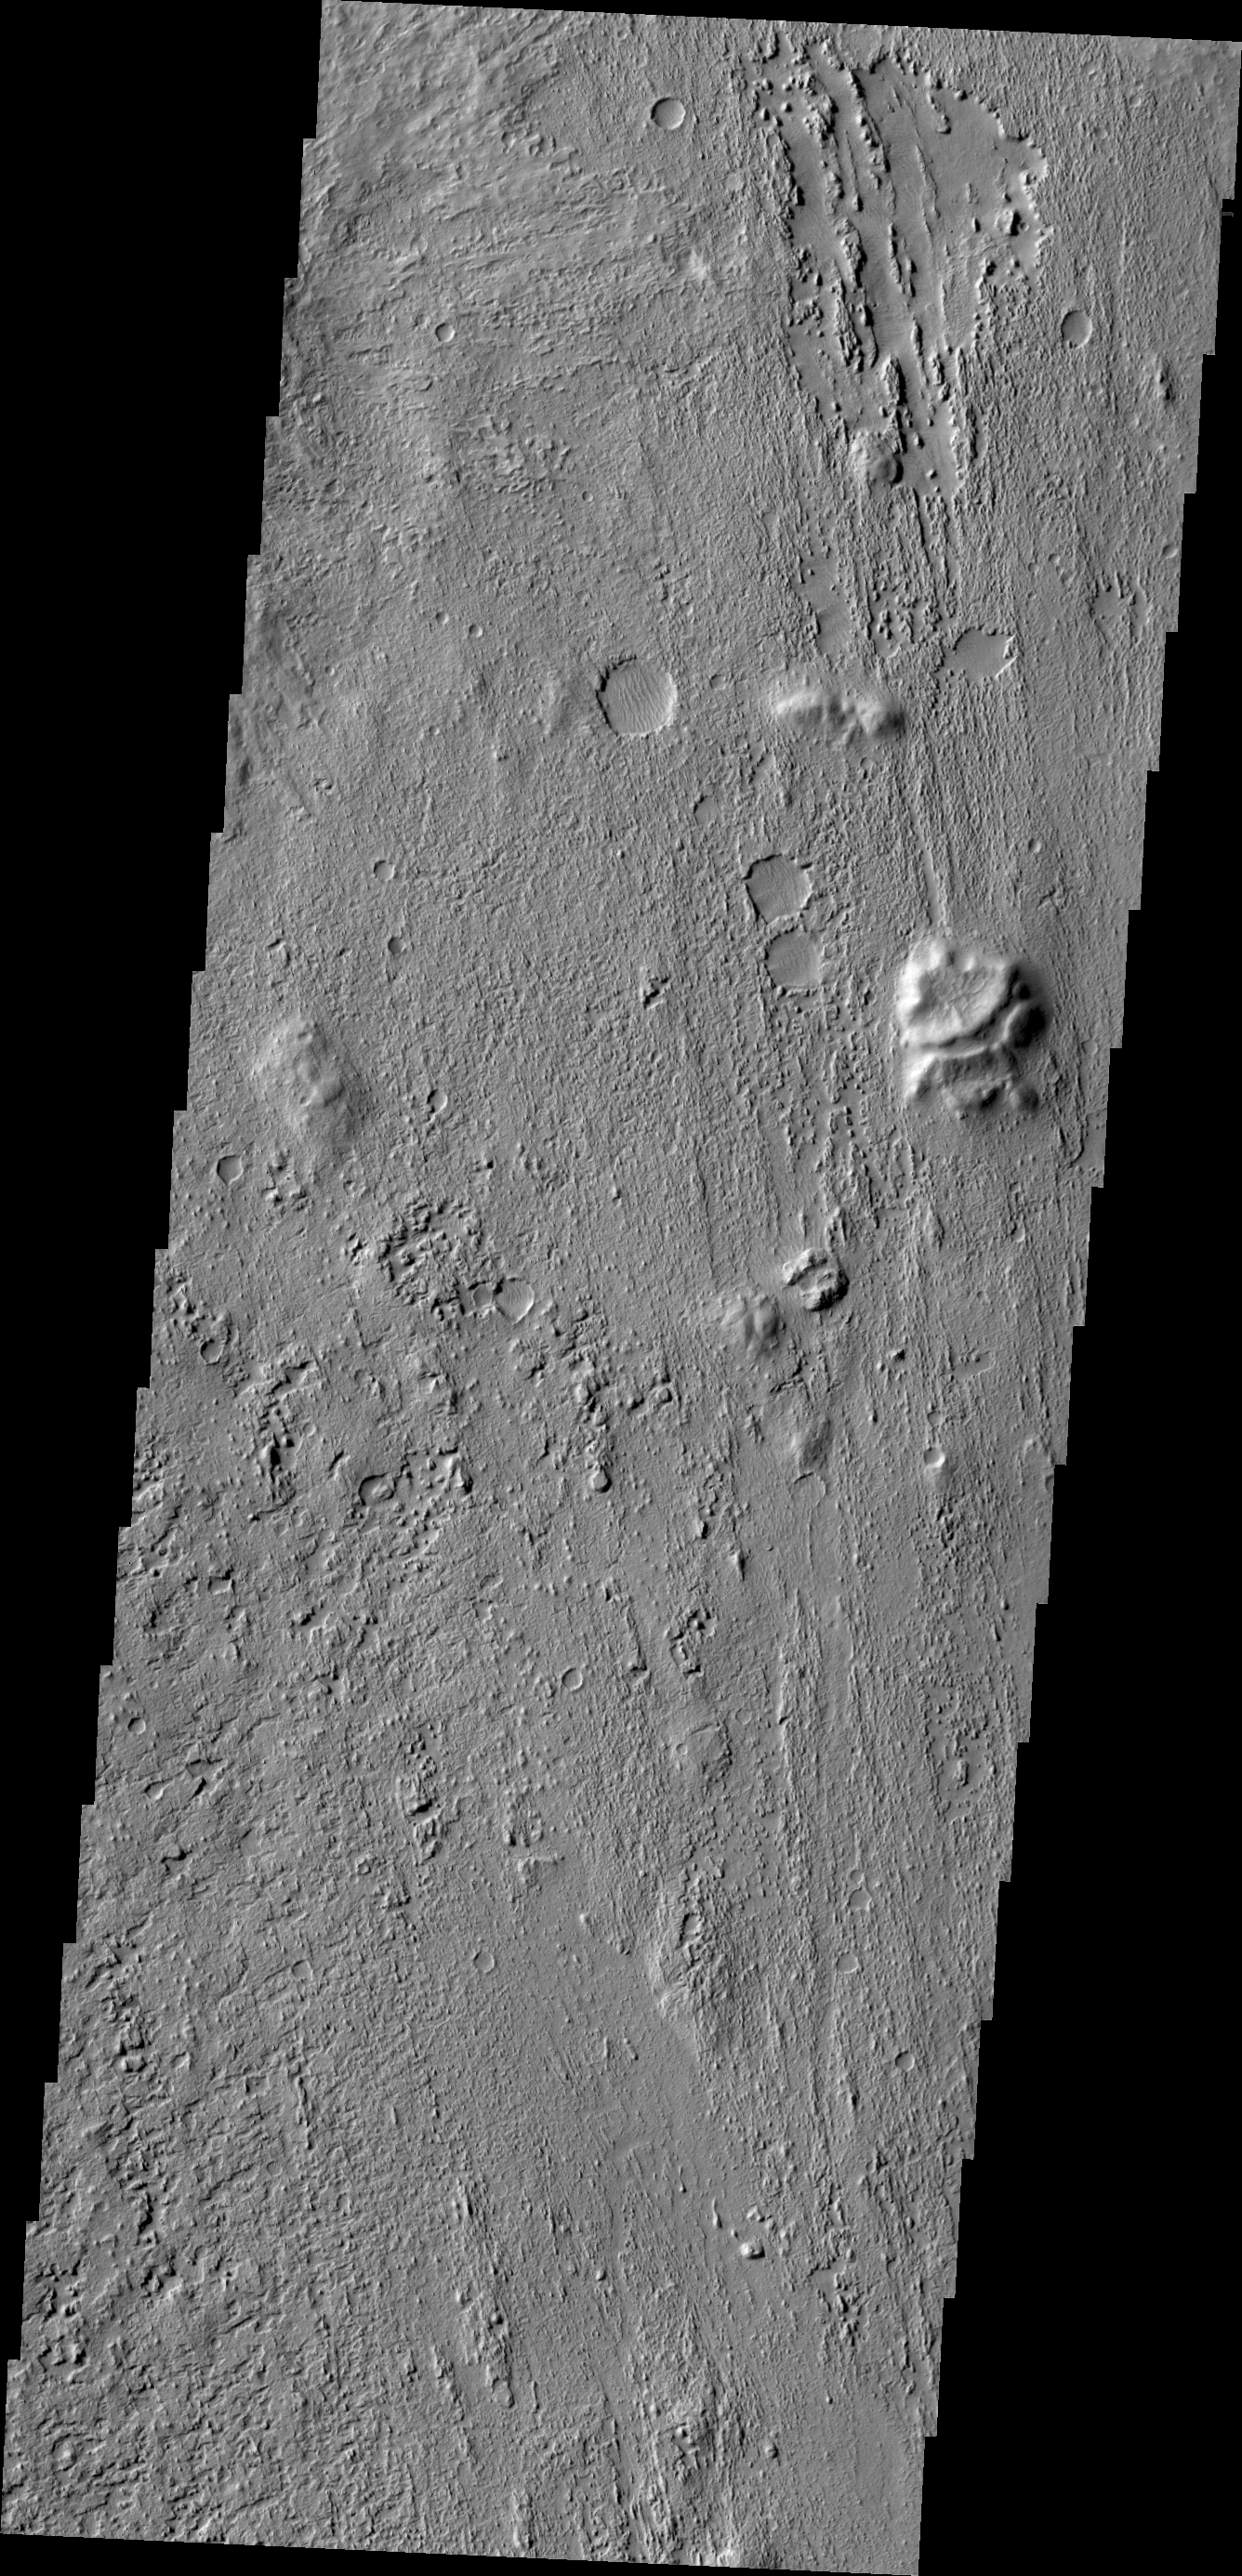

Zephyria Planum

The wind etched region in this VIS image is called Zephyria Planum.

Credit: NASA/JPL/ASU